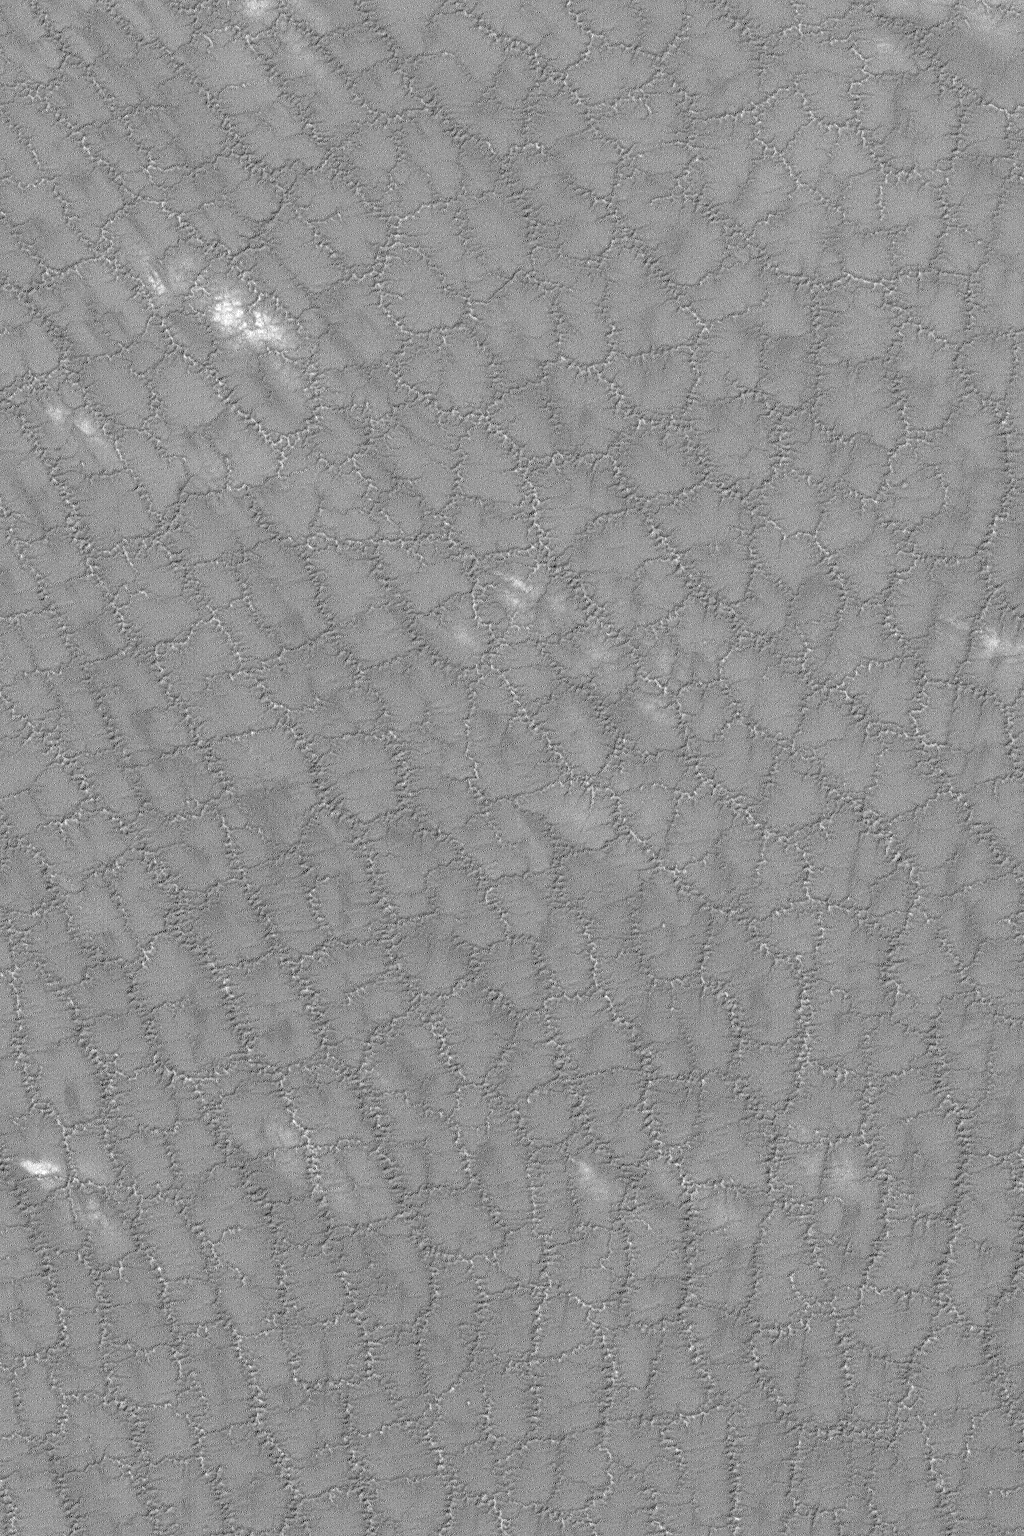

Cracked South Polar Plain

MGS MOC Release No. MOC2-551, 21 November 2003

This Mars Global Surveyor (MGS) Mars Orbiter Camera (MOC) picture shows a complexly-cracked and eroded plain in the south polar region of Mars. This image was acquired just a few weeks ago, in late October 2003; as such, the processes that formed the nearly regular pattern of squiggly troughs and cracks are presently unknown. The image is located near 85.0°S, 100.8°W, and covers an area 3 km (1.9 mi) wide. The picture is illuminated by sunlight from the upper left.

Credit: NASA/JPL/Malin Space Science Systems